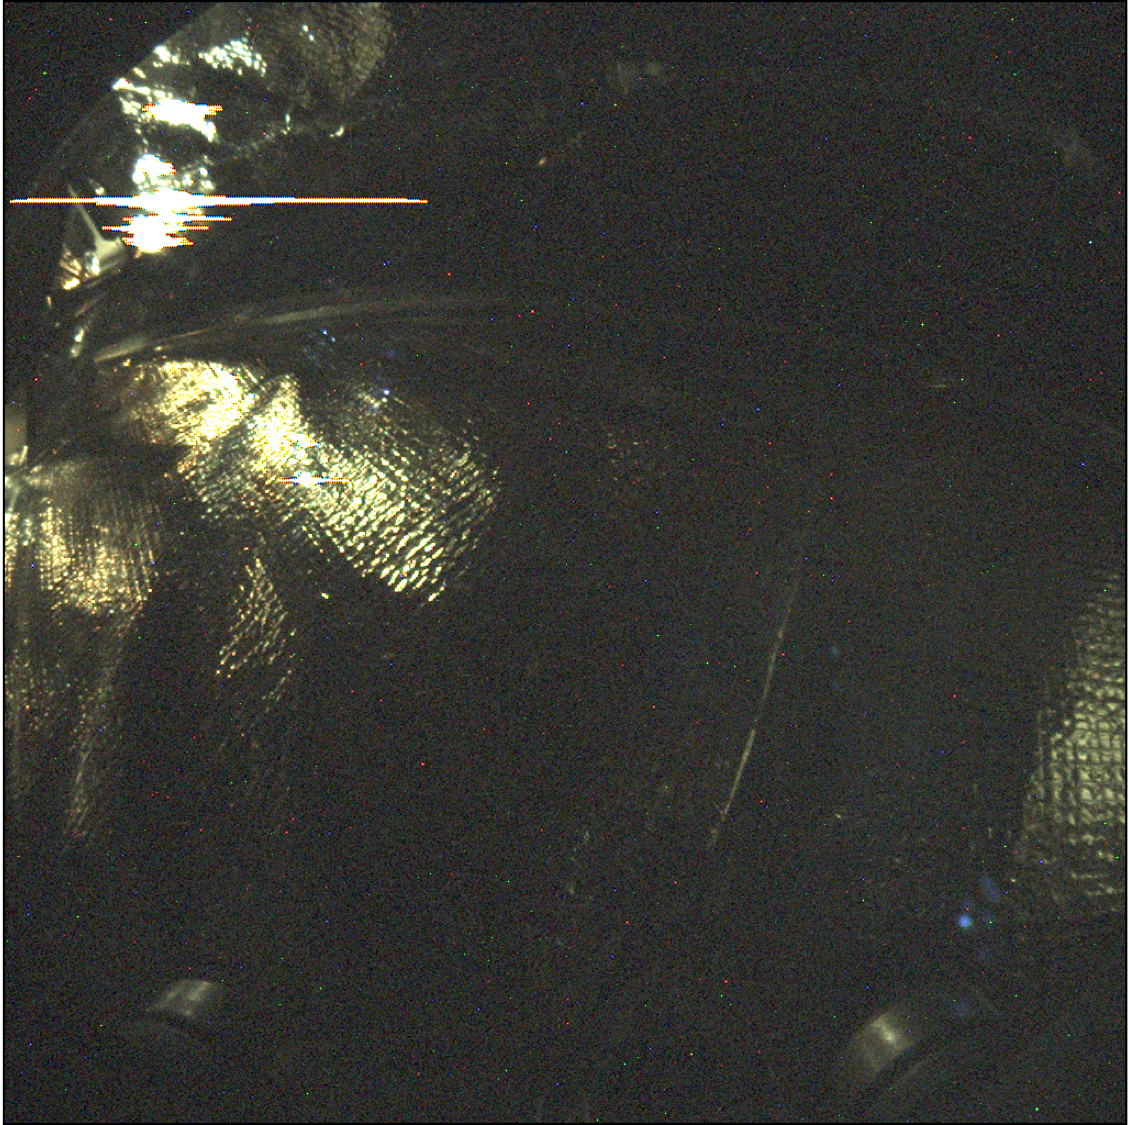

InSight’s Inner Sanctum Revealed

Annotated Image

This long-exposure image (24 seconds) was taken by Instrument Context Camera (ICC) of NASA’s InSight Mars lander. The image shows some of the interior features of the backshell that encapsulates the spacecraft. The backshell carries the parachute and several components used during later stages of entry, descent, and landing. Along with the heatshield, the backshell protects NASA’s InSight Mars lander during its commute to and entry into the Martian atmosphere.

The annotations in this image call out discernable components in the backshell — the heatshield blanket, harness tie-downs, and cover bolts for the ICC. The heat shield blanket provides thermal protection from the hot and cold temperature swings encountered during cruise, and the high heat that will occur during Mars atmospheric entry. The tie-downs are used to secure harnesses (or other objects) so they do not move around inside the aeroshell while in flight. The ICC cover bolts secure a protective transparent window to the camera during cruise and entry, descent and landing. The cover is opened after landing and is not visible during surface operations.

This image has been stretched to bring out details in the dimly lit scene. The illumination of the components on the inside of the backshell comes from sunlight entering around the edges of cutouts in the backshell to accommodate steering thrusters.

JPL, a division of Caltech in Pasadena, California, manages the InSight Project for NASA’s Science Mission Directorate, Washington. Lockheed Martin Space, Denver, built the spacecraft. InSight is part of NASA s Discovery Program, which is managed by NASA’s Marshall Space Flight Center in Huntsville, Alabama.

Credit: NASA/JPL-Caltech